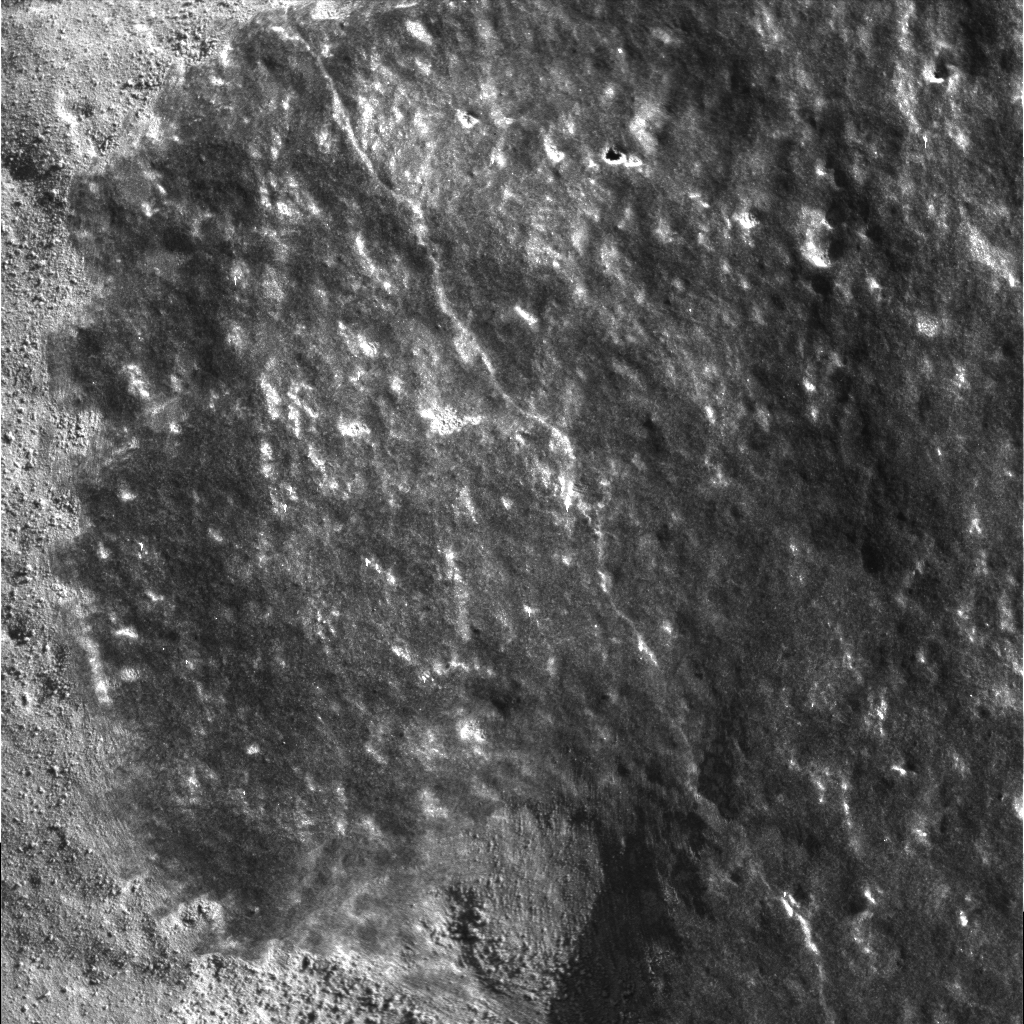

Shiny and New

This microscopic image shows a cleaned off portion of the rock dubbed Adirondack. In preparation for grinding into the rock, Spirit wiped off a fine coat of dust with a stainless steel brush located on its rock abrasion tool. Some of this dust coating can be seen to the left of the image. Scientists plan to analyze the newly-exposed patch of rock with the rover’s suite of science instruments, both before and after the top layer is removed. The image was taken by the rover’s microscopic imager. The observed area is 3 centimeters (1.2 inches) across.

Credit: NASA/JPL/Cornell/USGS